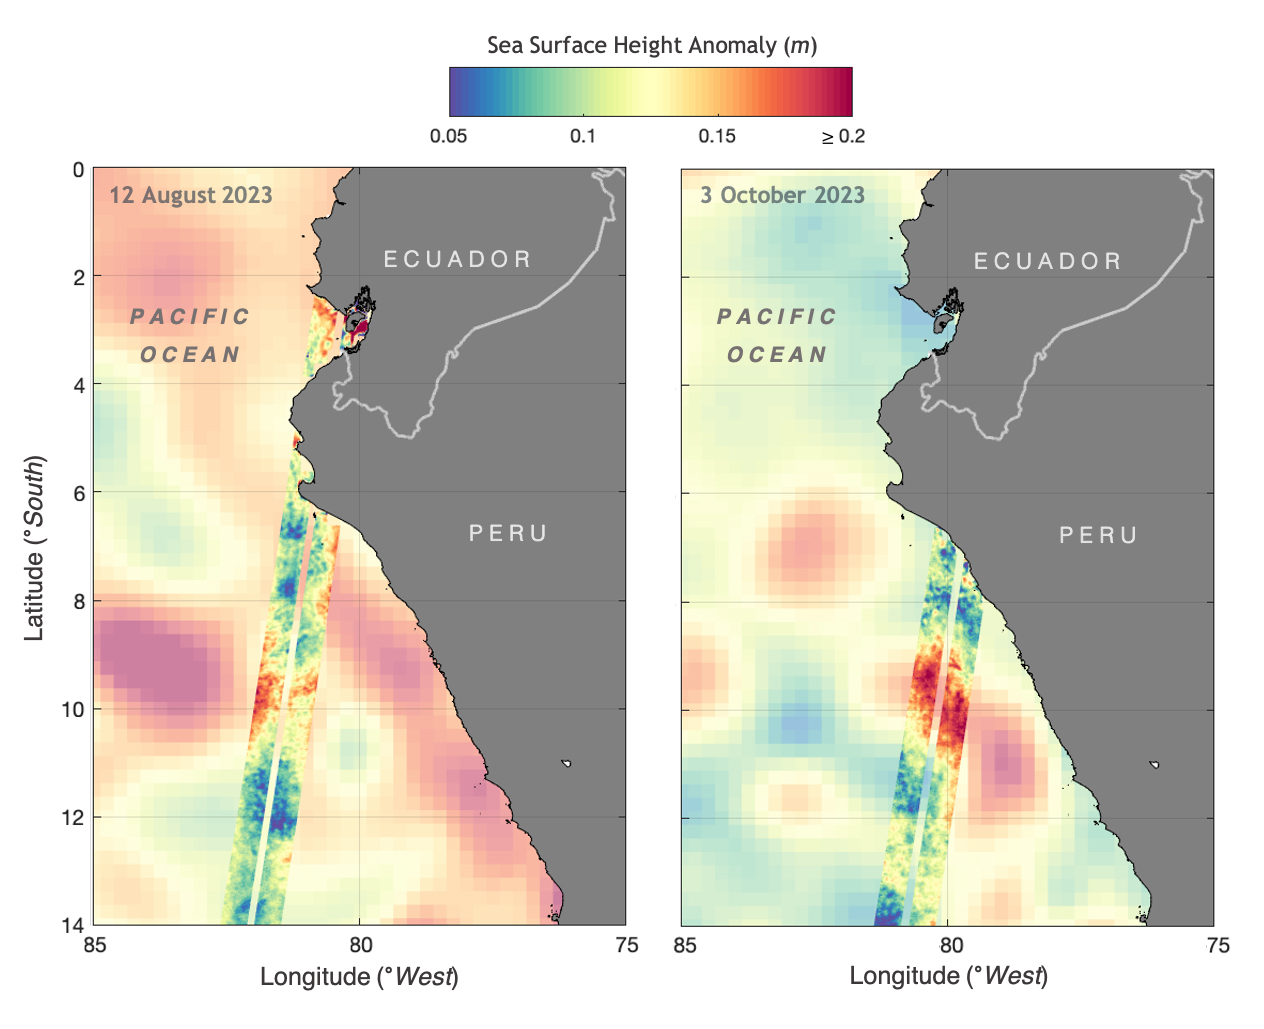

SWOT Monitors El Niño off Peru

The illustration above shows sea levels off the coasts of Peru and Ecuador on Aug. 12, 2023, and Oct. 3, 2023. The Surface Water and Ocean Topography (SWOT) satellite collected the ocean data during its operational phase, which began in late July.

The red and orange colors represent sea levels that are higher than average (units are in meters), while green and blue indicate sea levels that are lower than average. The SWOT data shows some of the development of an El Niño along the west coast of the Americas.

The SWOT science team made the measurements using the spacecraft’s Ka-band Radar Interferometer (KaRIn) instrument. With two antennas spread 33 feet (10 meters) apart on a boom, KaRIn produces a pair of data swaths (tracks visible in the animation) as it circles the globe, bouncing radar pulses off the water’s surface to collect surface-height measurements.

Launched on Dec. 16, 2022, from Vandenberg Space Force Base in central California, SWOT is now in its operations phase, measuring the height of nearly all water on Earth’s surface. The satellite will provide one of the most detailed, comprehensive views yet of the planet’s oceans and fresh water lakes and rivers, collecting data that will be used for research and other purposes.

SWOT was jointly developed by NASA and CNES, with contributions from the Canadian Space Agency (CSA) and the UK Space Agency. NASA’s Jet Propulsion Laboratory, which is managed for the agency by Caltech in Pasadena, California, leads the U.S. component of the project. For the flight system payload, NASA provided the KaRIn instrument, a GPS science receiver, a laser retroreflector, a two-beam microwave radiometer, and NASA instrument operations. CNES provided the Doppler Orbitography and Radioposition Integrated by Satellite (DORIS) system, the dual frequency Poseidon altimeter (developed by Thales Alenia Space), the KaRIn radio-frequency subsystem (together with Thales Alenia Space and with support from the UK Space Agency), the satellite platform, and ground operations. CSA provided the KaRIn high-power transmitter assembly. NASA provided the launch vehicle and the agency’s Launch Services Program, based at Kennedy Space Center, managed the associated launch services.

Credit: NASA/JPL-Caltech